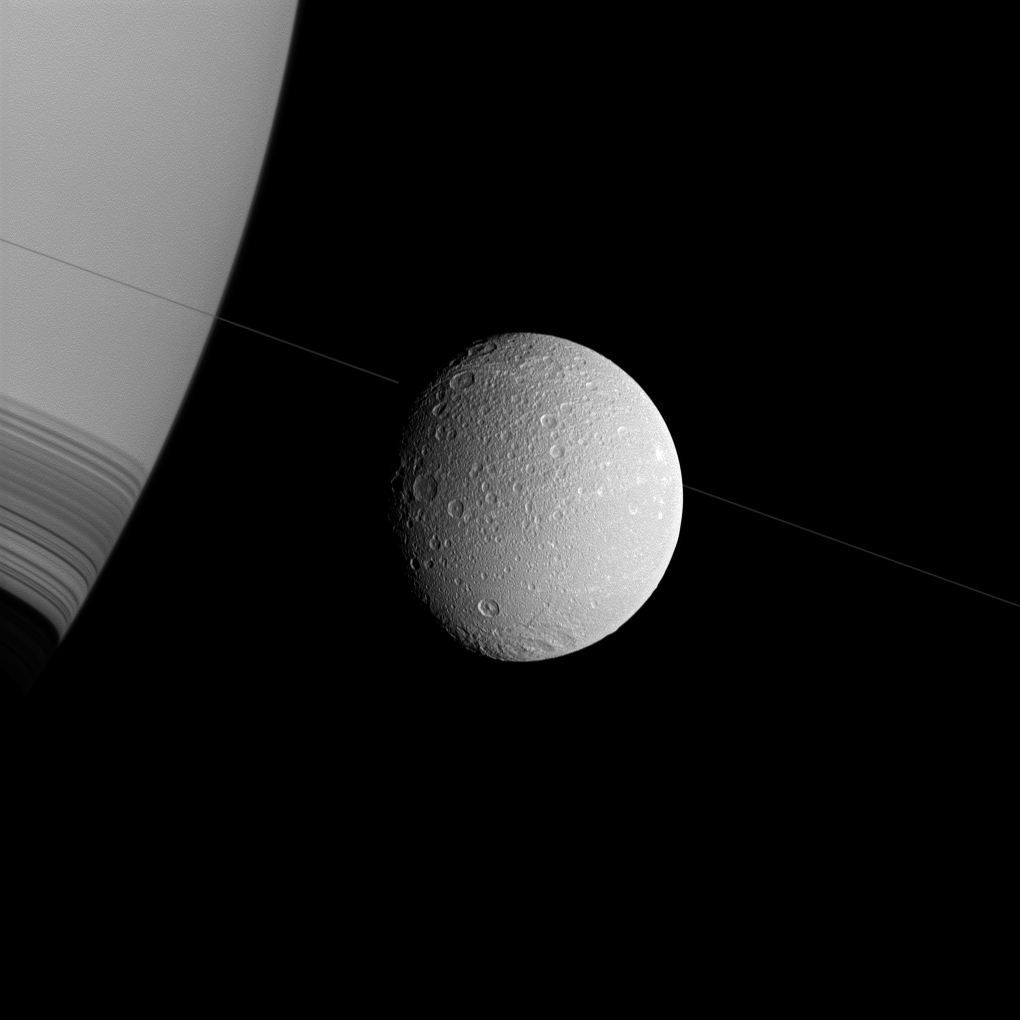

Dione on a Diagonal

Saturn and Dione appear askew in this Cassini spacecraft view, with the north poles rotated to the right, as if they were threaded along on the thin diagonal line of the planet’s rings.

This view looks toward the anti-Saturn side of Dione (698 miles, or 1,123 kilometers across). North on Dione is up and rotated 20 degrees to the right. This view looks toward the northern, sunlit side of the rings from less than one degree above the ring plane.

The image was taken in visible green light with the Cassini spacecraft wide-angle camera on Dec. 12, 2011. The view was obtained at a distance of approximately 35,000 miles (57,000 kilometers) from Dione and at a Sun-Dione-spacecraft, or phase, angle of 41 degrees. Image scale is 2 miles (3 kilometers) per pixel on Dione.

The Cassini-Huygens mission is a cooperative project of NASA, the European Space Agency and the Italian Space Agency. The Jet Propulsion Laboratory, a division of the California Institute of Technology in Pasadena, manages the mission for NASA’s Science Mission Directorate, Washington, D.C. The Cassini orbiter and its two onboard cameras were designed, developed and assembled at JPL. The imaging operations center is based at the Space Science Institute in Boulder, Colo.

Credit: NASA/JPL-Caltech/Space Science Institute